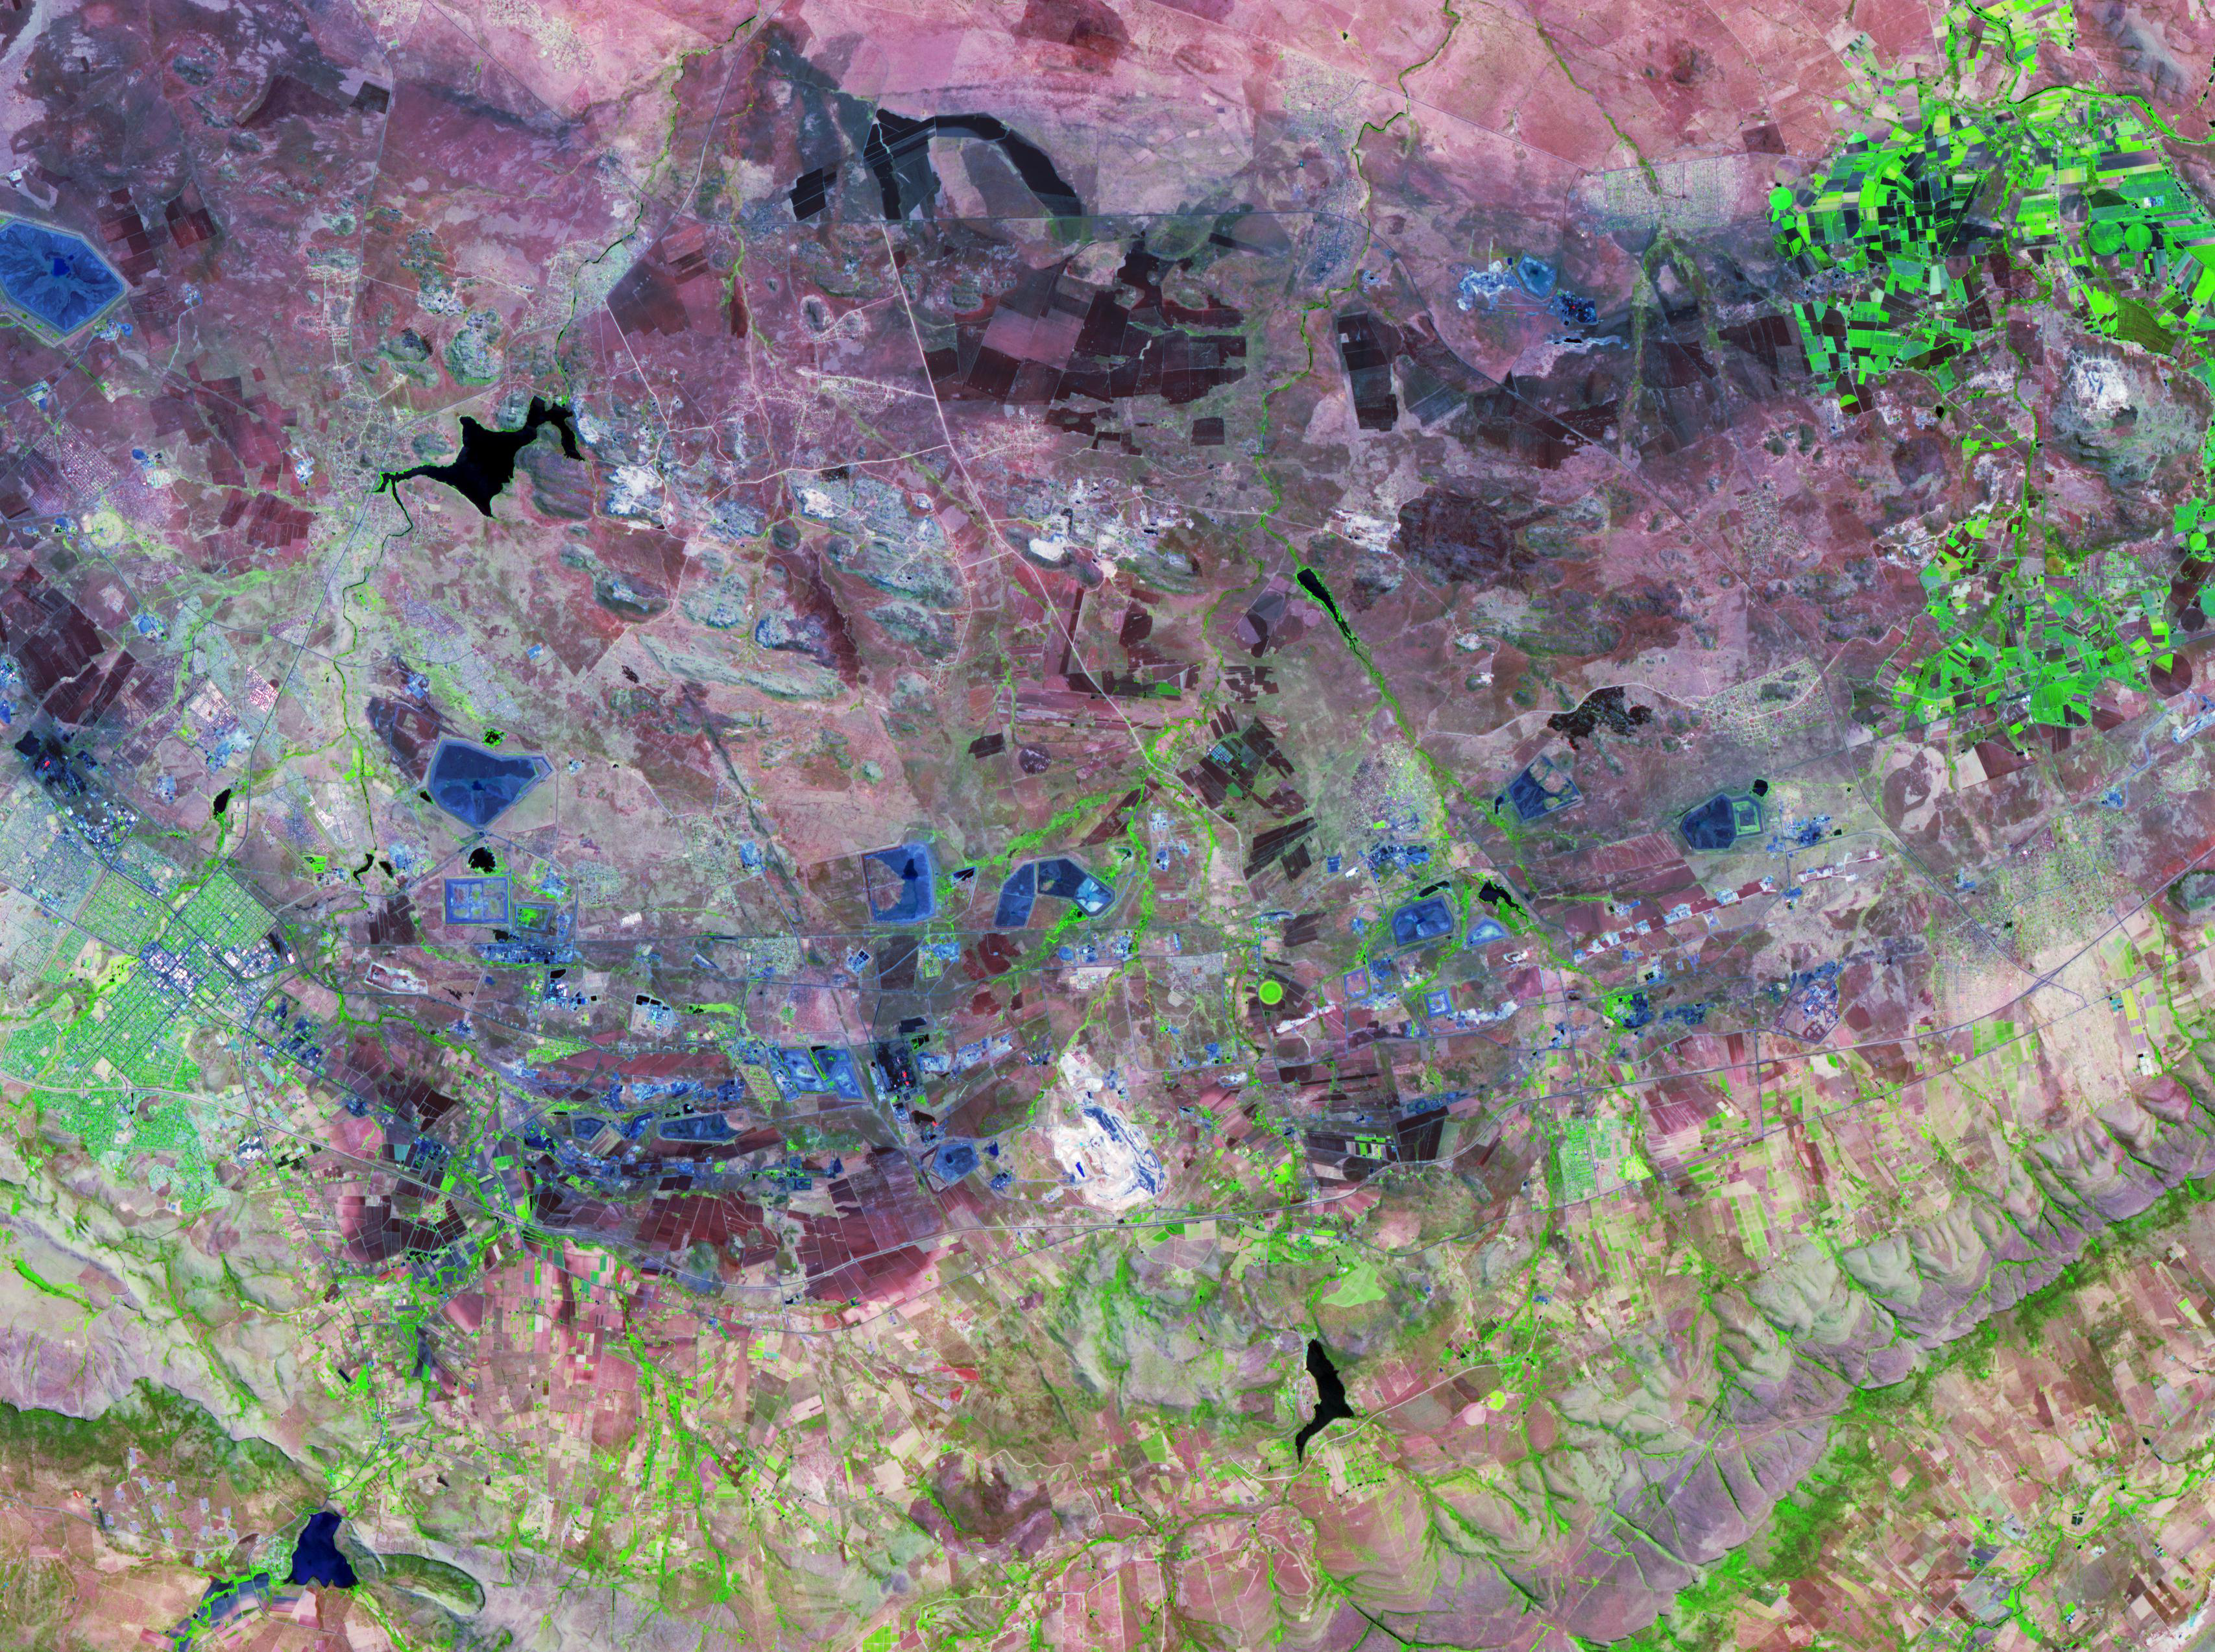

Bushveld Igneous Complex, South Africa

The Bushveld Igneous Complex (BIC) is a large layered igneous intrusion within the earth’s crust, exposed at the edge of the Transvaal Basin in South Africa. The complex contains the world’s largest reserves of the platinum group metals, platinum, palladium, osmium, indium, rhodium and rhenium, along with vast quantities of iron, tin, chromium, titanium and vanadium (Wikipedia). Numerous mines, tailings piles, and leach ponds are shown in blue in the ASTER image. The image was acquired October 24, 2006, covers an area of 38 by 52 km, and is located at 25.6 degrees south latitude, 27.4 degrees east longitude.

With its 14 spectral bands from the visible to the thermal infrared wavelength region and its high spatial resolution of 15 to 90 meters (about 50 to 300 feet), ASTER images Earth to map and monitor the changing surface of our planet. ASTER is one of five Earth-observing instruments launched Dec. 18, 1999, on Terra. The instrument was built by Japan’s Ministry of Economy, Trade and Industry. A joint U.S./Japan science team is responsible for validation and calibration of the instrument and data products.

The broad spectral coverage and high spectral resolution of ASTER provides scientists in numerous disciplines with critical information for surface mapping and monitoring of dynamic conditions and temporal change. Example applications are: monitoring glacial advances and retreats; monitoring potentially active volcanoes; identifying crop stress; determining cloud morphology and physical properties; wetlands evaluation; thermal pollution monitoring; coral reef degradation; surface temperature mapping of soils and geology; and measuring surface heat balance.

The U.S. science team is located at NASA’s Jet Propulsion Laboratory, Pasadena, Calif. The Terra mission is part of NASA’s Science Mission Directorate, Washington, D.C.

Credit: NASA/GSFC/METI/ERSDAC/JAROS, and U.S./Japan ASTER Science Team